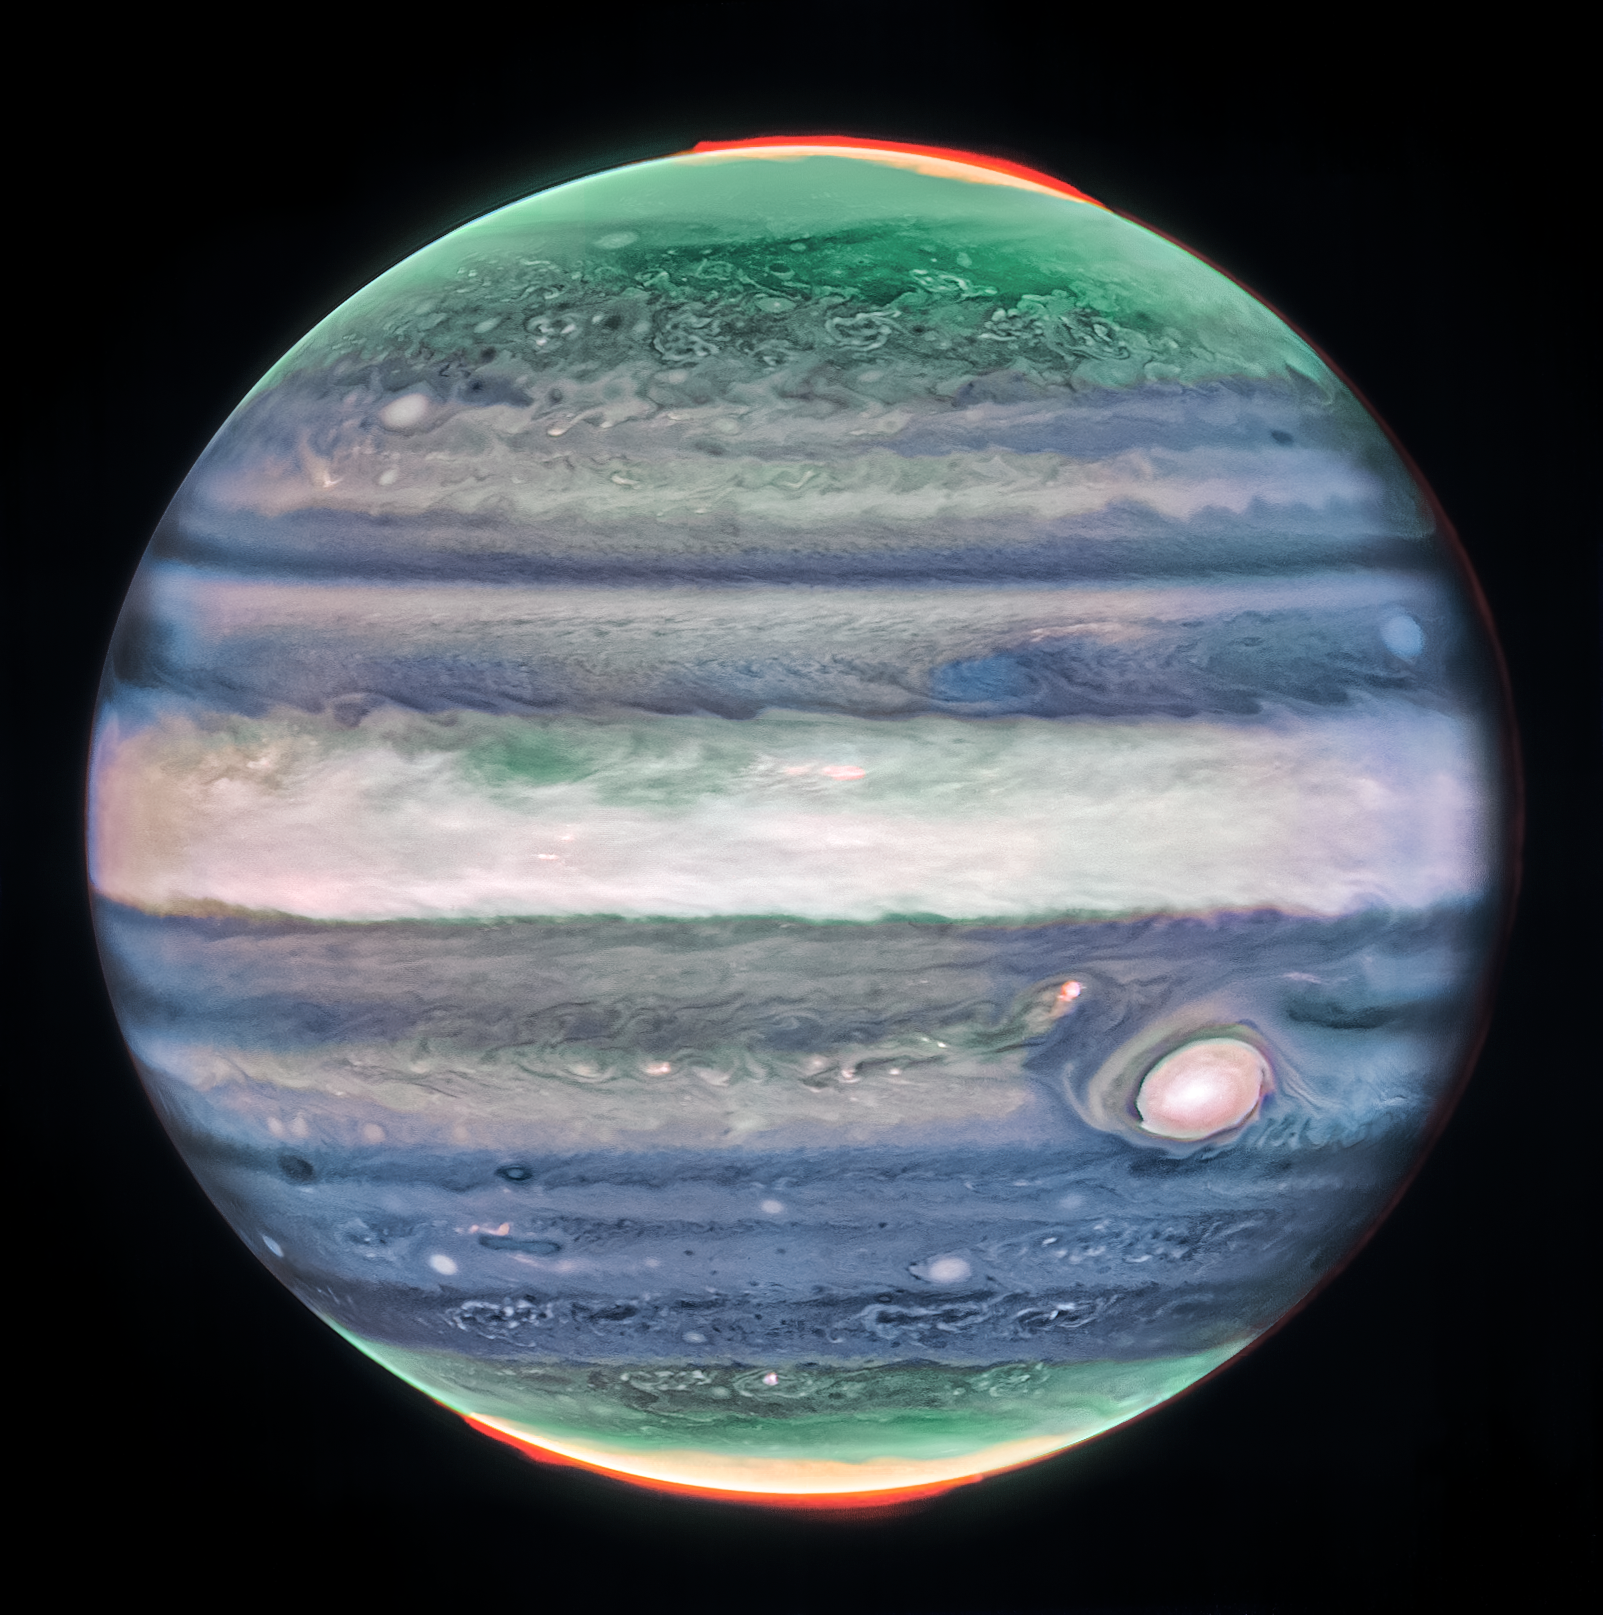

Jupiter (NIRCam Image)

This image of Jupiter from NASA’s James Webb Space Telescope’s NIRCam (Near-Infrared Camera) shows stunning details of the majestic planet in infrared light. In this image, brightness indicates high altitude. The numerous bright white "spots" and "streaks" are likely very high-altitude cloud tops of condensed convective storms. Auroras, appearing in red in this image, extend to higher altitudes above both the northern and southern poles of the planet. By contrast, dark ribbons north of the equatorial region have little cloud cover.

In Webb's images of Jupiter from July 2022, researchers recently discovered a narrow jet stream traveling 320 miles per hour (515 kilometers per hour) sitting over Jupiter’s equator above the main cloud decks.

Credit: Image: NASA, ESA, CSA, STScI, Ricardo Hueso (UPV), Imke de Pater (UC Berkeley), Thierry Fouchet (Observatory of Paris), Leigh Fletcher (University of Leicester), Michael Wong (UC Berkeley), Joseph DePasquale (STScI)